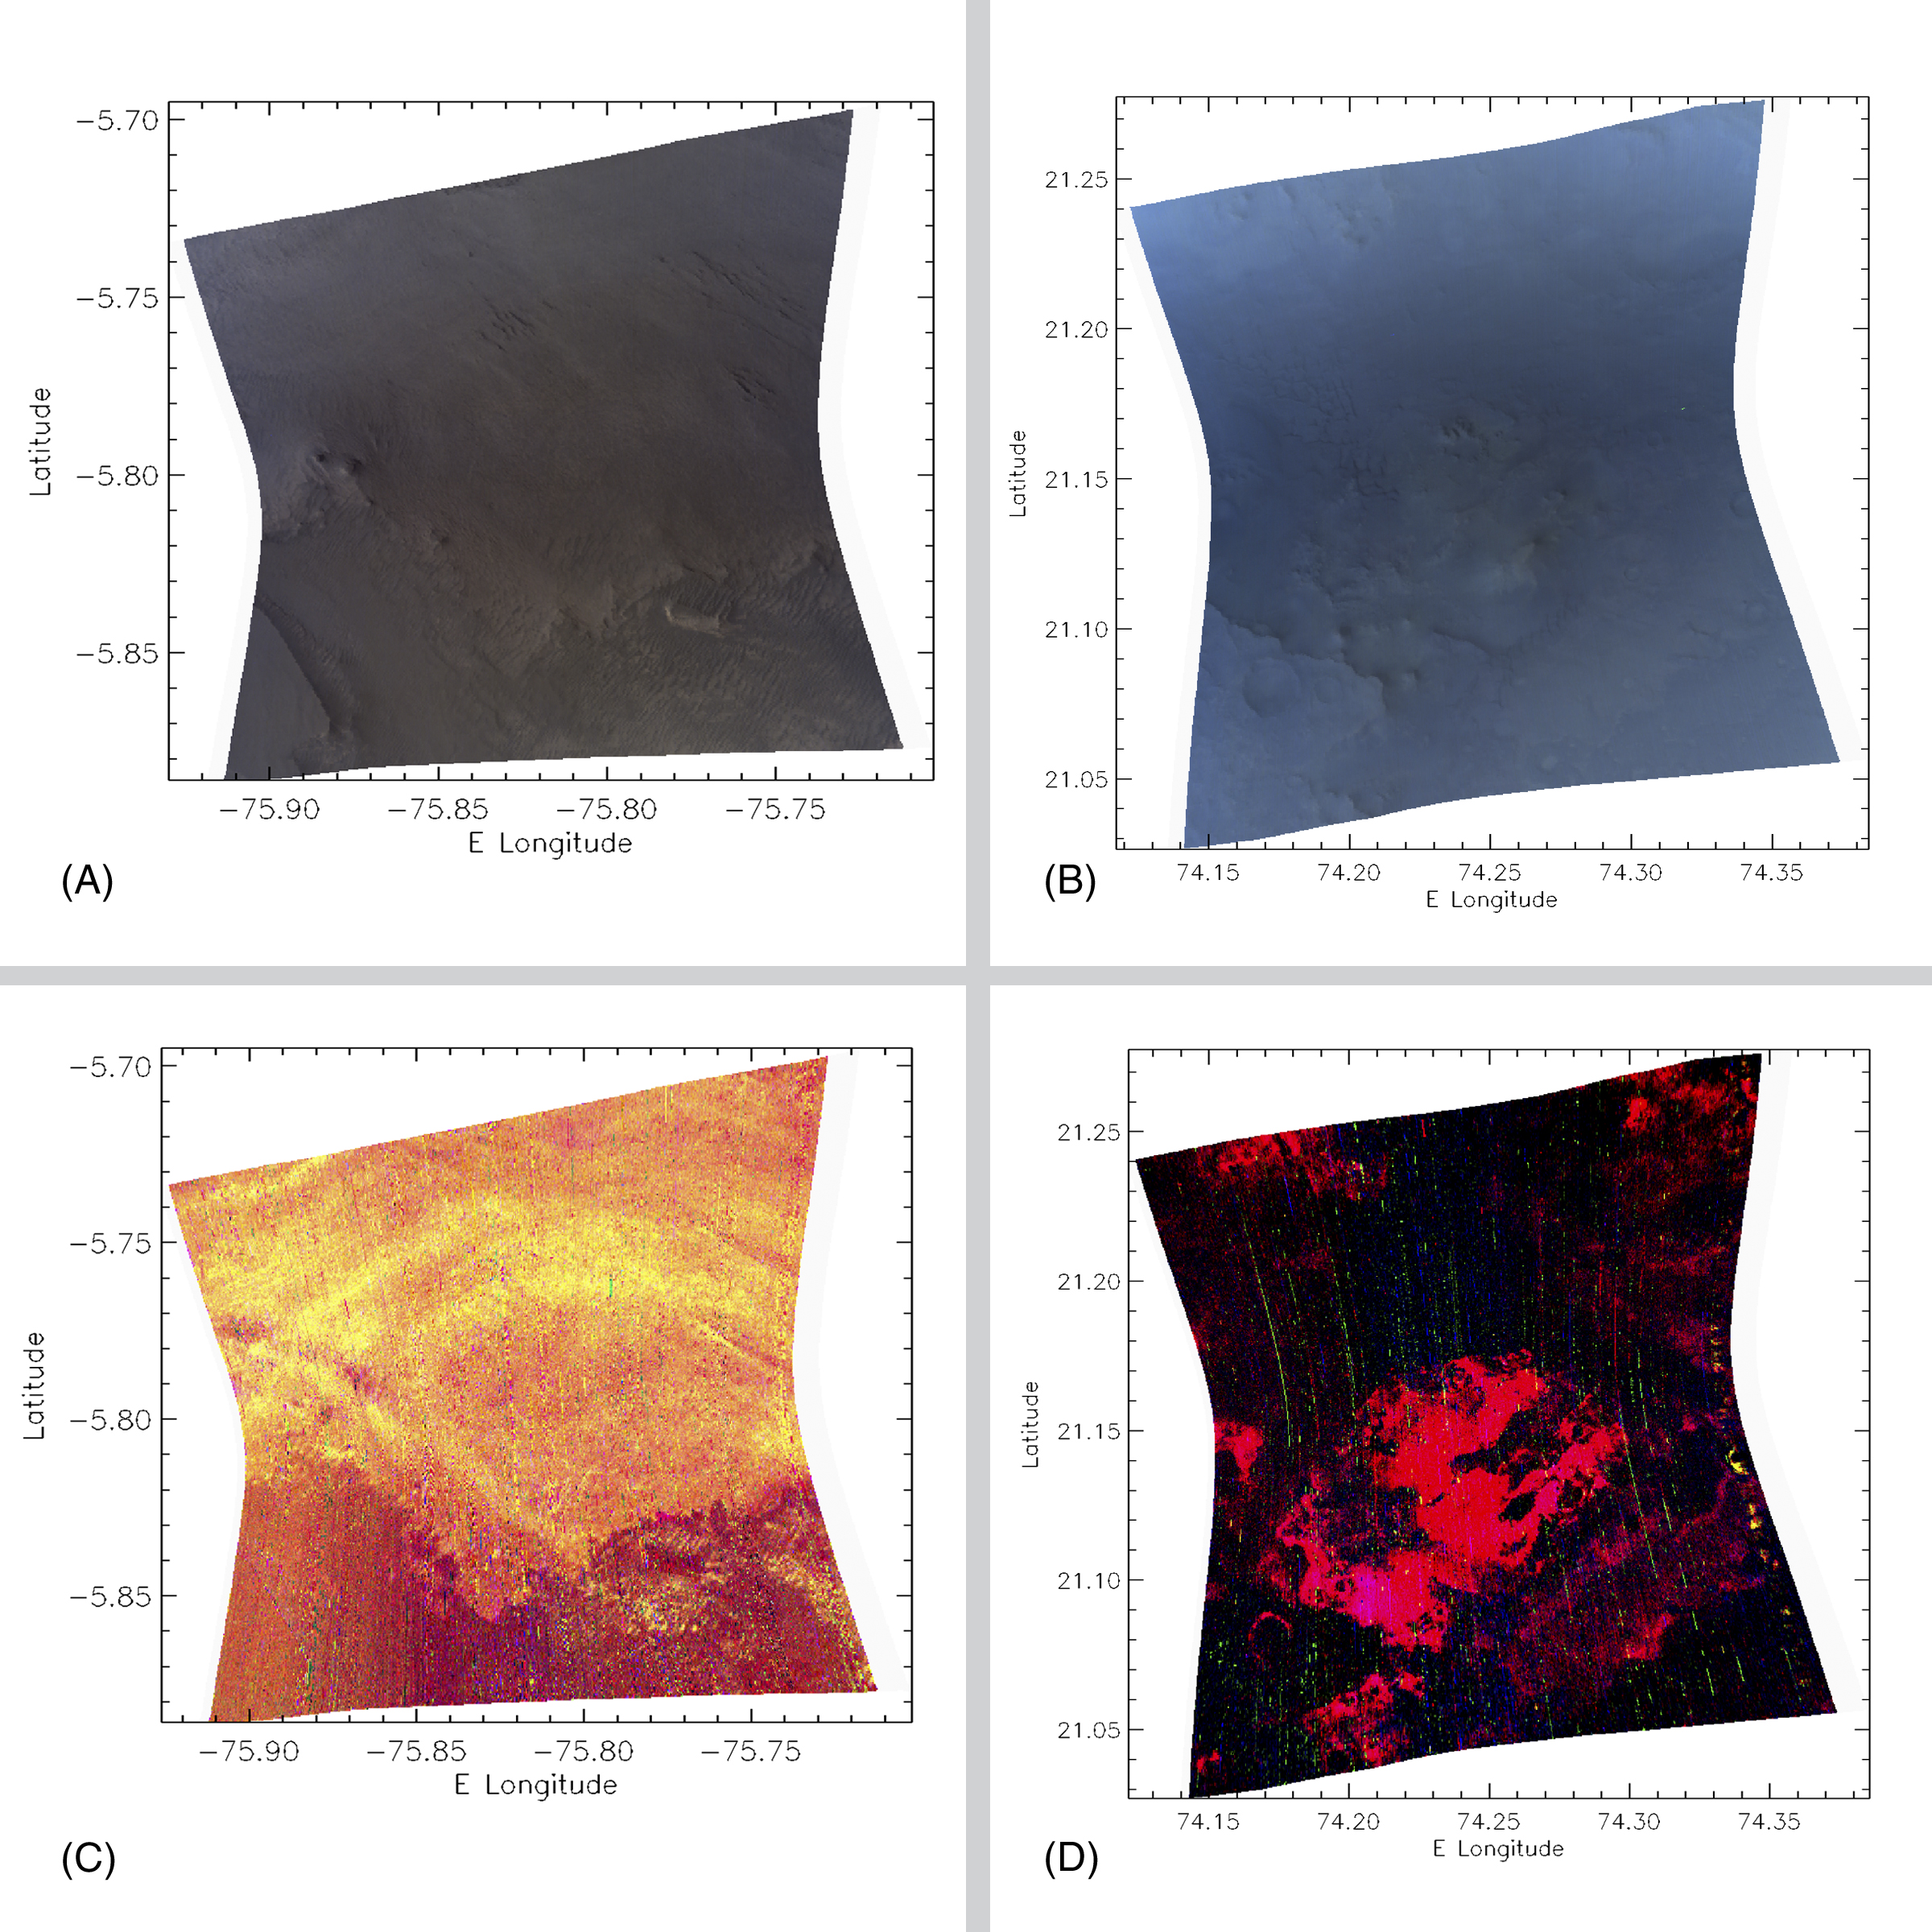

Spectrometer Images of Candidate Landing Sites for Next Mars Rover

This composite shows four examples of “browse” products the Compact Reconnaissance Imaging Spectrometer for Mars (CRISM) instrument obtained of areas on Mars near proposed landing sites for NASA’s 2009 Mars Science Laboratory. These examples are from two of more than 30 candidate sites. They are enhanced color images of West Candor chasm (A) and Nili Fossae trough (B); and false color images indicating the presence of hydrated (water-containing) minerals in West Candor (C); and clay-like (phyllosilicate) minerals in Nili Fossae (D).

CRISM is one of six science instruments on NASA’s Mars Reconnaissance Orbiter. Led by The Johns Hopkins University Applied Physics Laboratory, Laurel, Md., the CRISM team includes expertise from universities, government agencies and small businesses in the United States and abroad. NASA’s Jet Propulsion Laboratory, a division of the California Institute of Technology in Pasadena, manages the Mars Reconnaissance Orbiter and the Mars Science Laboratory for NASA’s Science Mission Directorate, Washington. Lockheed Martin Space Systems, Denver, built the orbiter.

Credit: NASA/JPL/JHUAPL